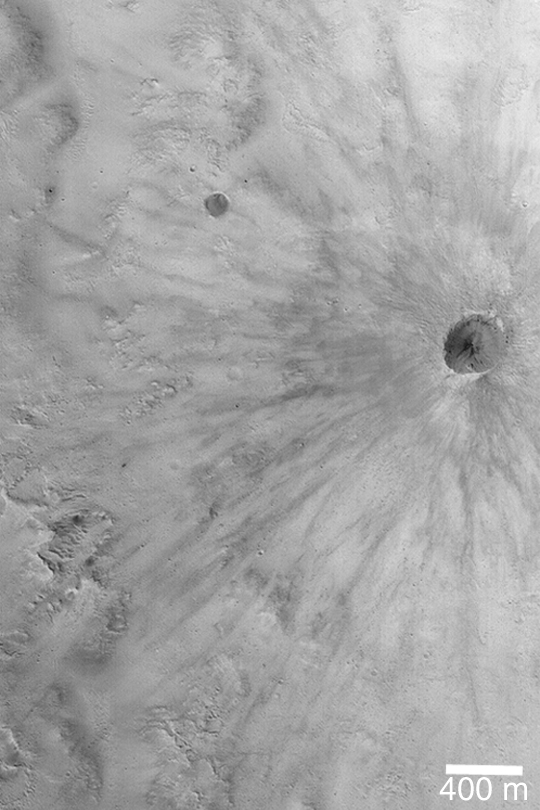

Fresh, Rayed Impact Crater

MGS MOC Release No. MOC2-416, 9 July 2003

This Mars Global Surveyor (MGS) Mars Orbiter Camera (MOC) image shows a fresh, young meteor impact crater on the martian surface. It is less than 400 meters (less than 400 yards) across. While there is no way to know the exact age of this or any other martian surface feature, the rays are very well preserved. On a planet where wind can modify surface features at the present time, a crater with rayed ejecta patterns must be very young indeed. Despite its apparent youth, the crater could still be many hundreds of thousands, if not several million, of years old. This impact scar is located within the much larger Crommelin Crater, near 5.6°N, 10.0°W. Sunlight illuminates the scene from the left.

Credit: NASA/JPL/Malin Space Science Systems